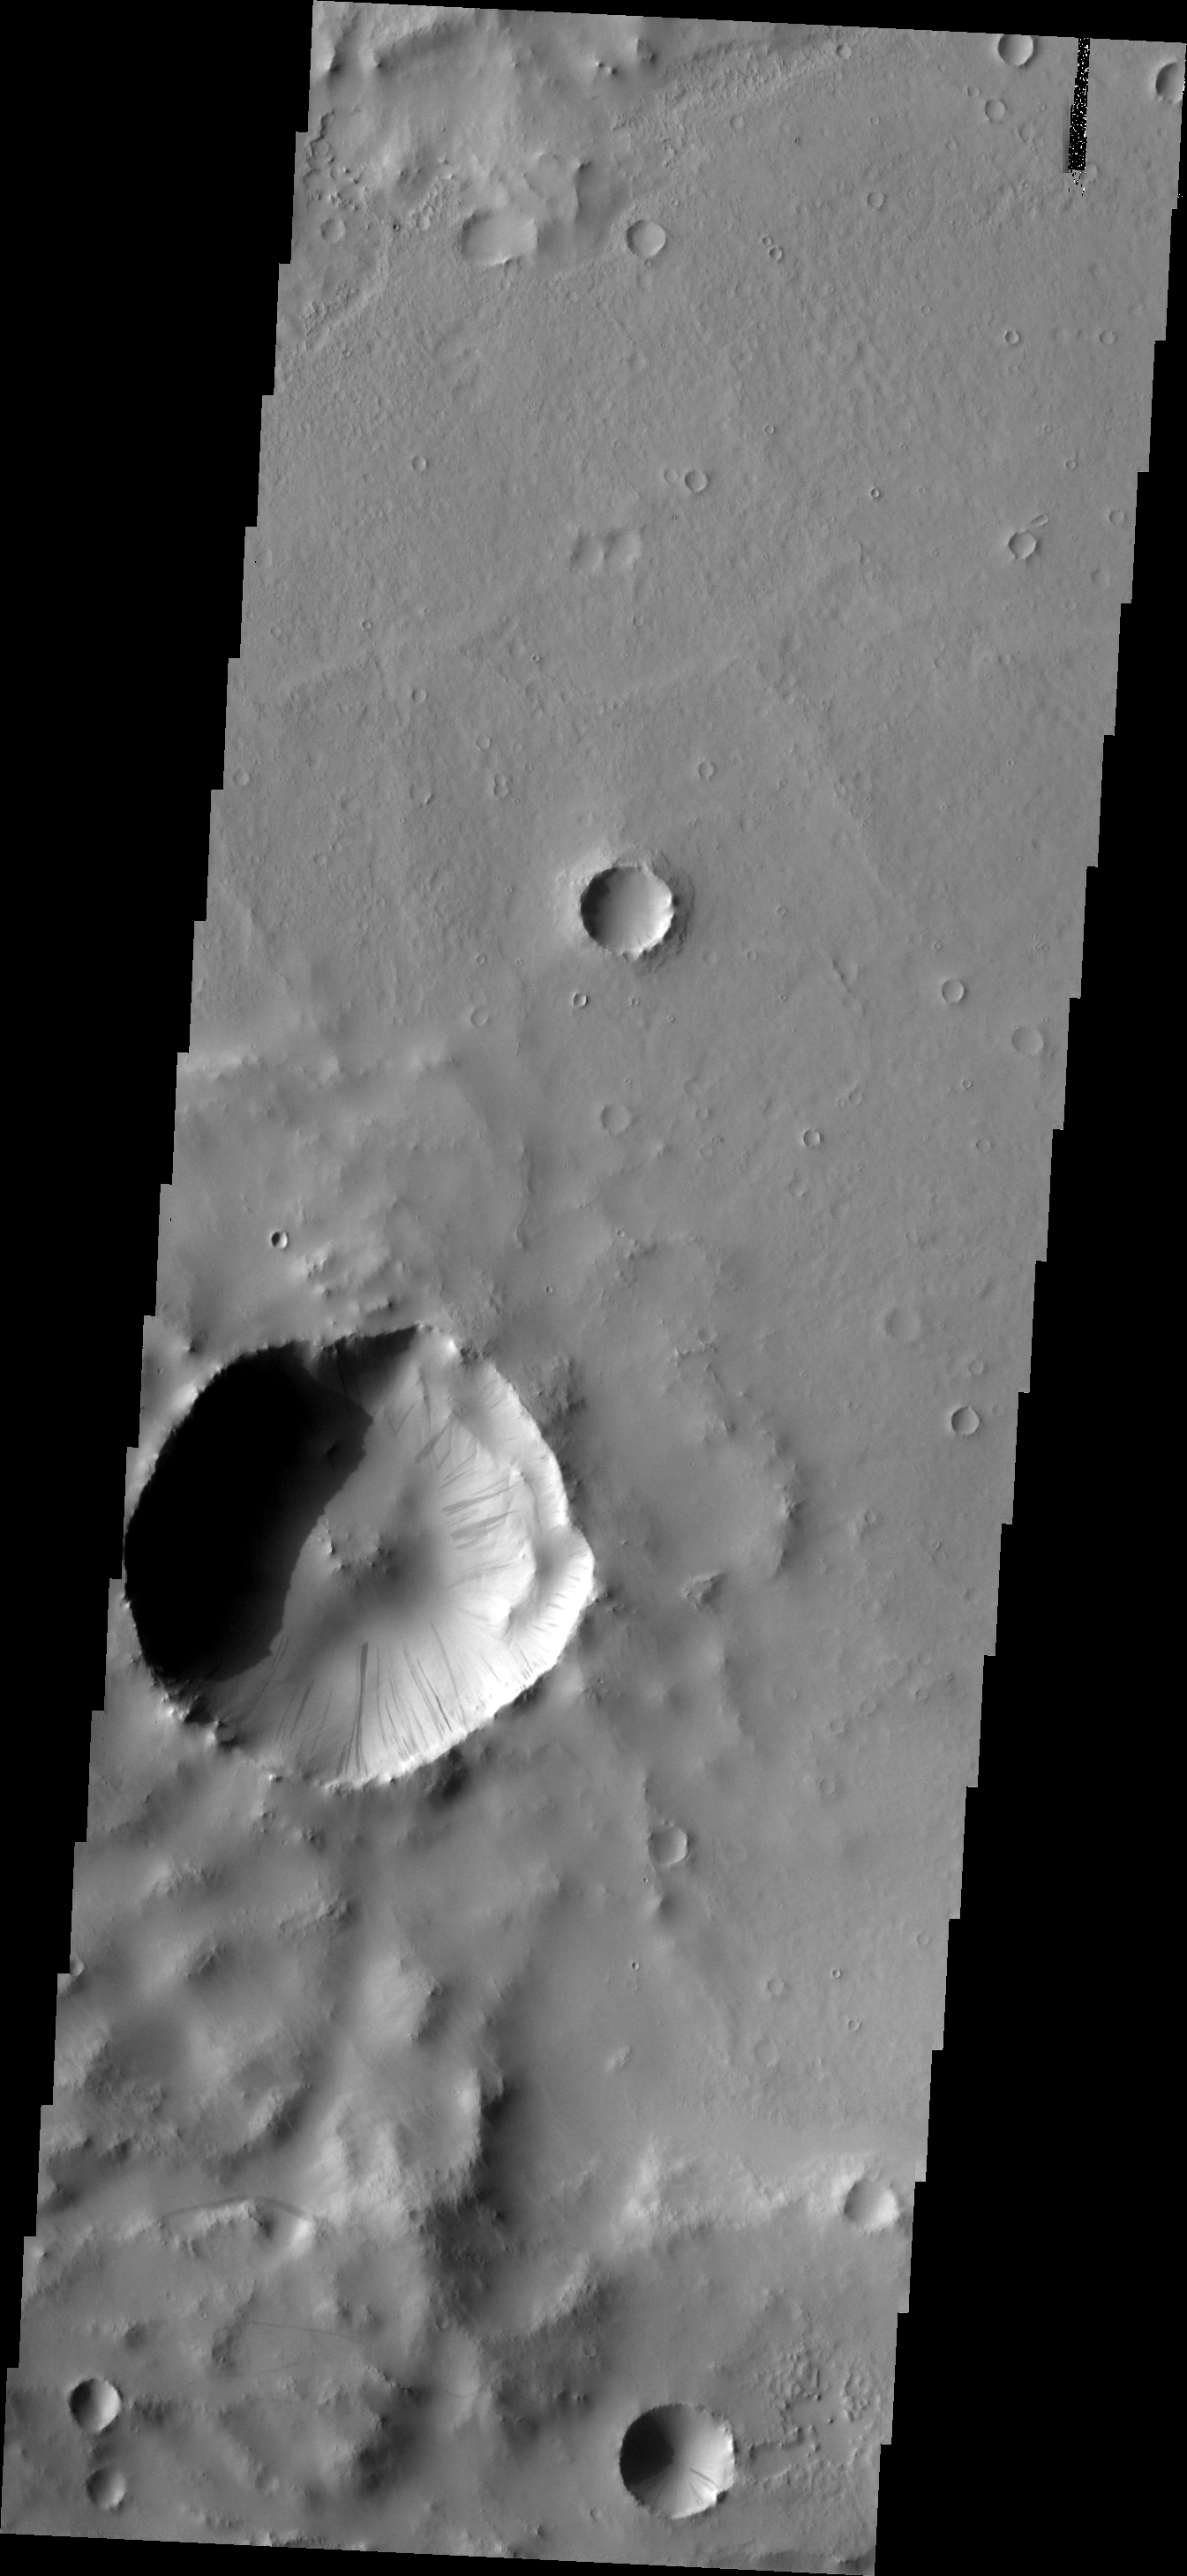

Dark Slope Streaks

Dark slope streaks are numerous in this unnamed crater in Terra Sabaea. Tikhonravov Crater is east of this crater.

Image information: VIS instrument. Latitude 13.1N, Longitude 40.0E. 18 meter/pixel resolution.

Please see the THEMIS Data Citation Note for details on crediting THEMIS images.

Note: this THEMIS visual image has not been radiometrically nor geometrically calibrated for this preliminary release. An empirical correction has been performed to remove instrumental effects. A linear shift has been applied in the cross-track and down-track direction to approximate spacecraft and planetary motion. Fully calibrated and geometrically projected images will be released through the Planetary Data System in accordance with Project policies at a later time.

NASA’s Jet Propulsion Laboratory manages the 2001 Mars Odyssey mission for NASA’s Office of Space Science, Washington, D.C. The Thermal Emission Imaging System (THEMIS) was developed by Arizona State University, Tempe, in collaboration with Raytheon Santa Barbara Remote Sensing. The THEMIS investigation is led by Dr. Philip Christensen at Arizona State University. Lockheed Martin Astronautics, Denver, is the prime contractor for the Odyssey project, and developed and built the orbiter. Mission operations are conducted jointly from Lockheed Martin and from JPL, a division of the California Institute of Technology in Pasadena.

Credit: NASA/JPL/ASU